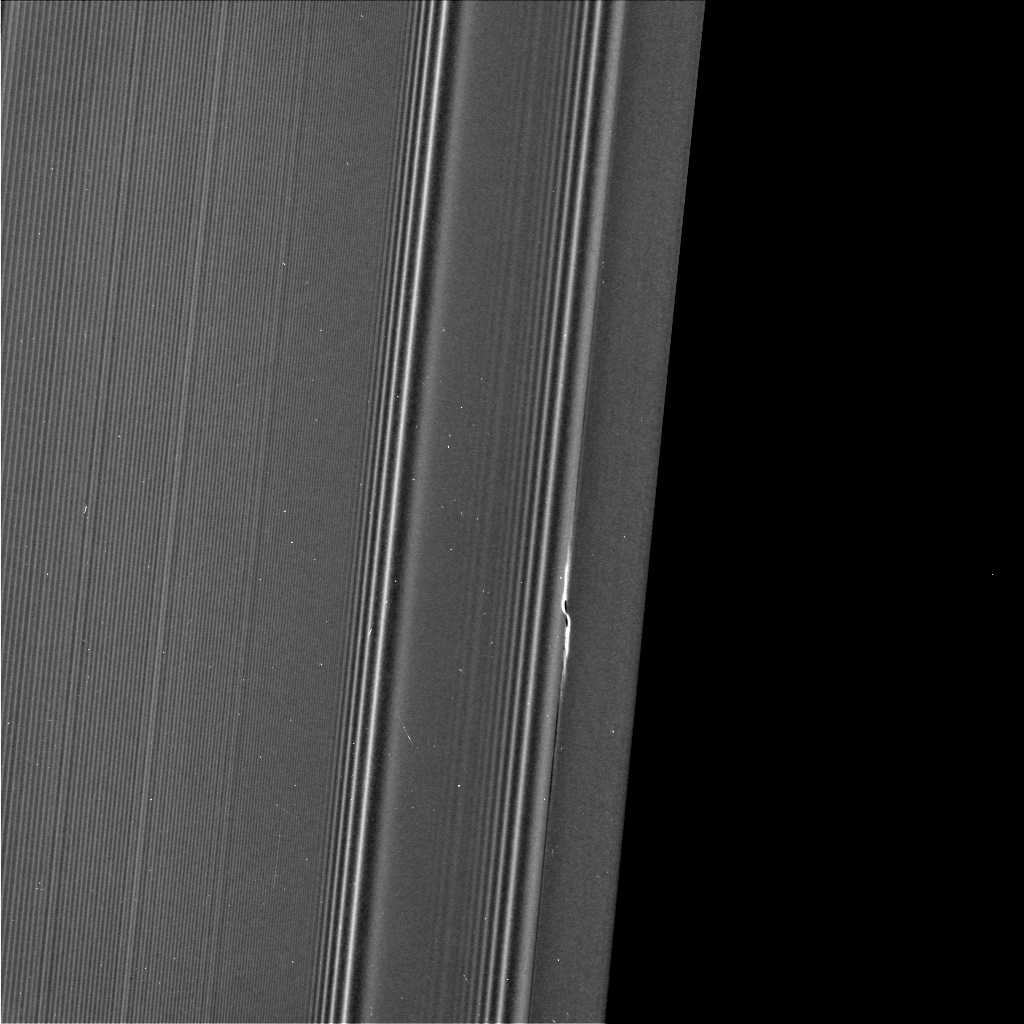

‘Earhart’ Propeller in Saturn’s A Ring

The propeller informally named “Earhart” is seen in this view from NASA’s Cassini spacecraft at much higher resolution than ever before. This view, obtained on March 22, 2017, is the second time Cassini has deliberately targeted an individual propeller for close-up viewing during its ring-grazing orbits, after its images of Santos-Dumont (PIA21433) a month earlier. The biggest known propeller, informally named “Bleriot,” is slated for the third and final propeller close-up in April 2017.

Propellers are disturbances in the ring caused by a central moonlet. The moonlet itself would be a few pixels wide in this view, but it is difficult to distinguish from (and may be obscured by) the disturbed ring material that surrounds it. (See PIA20525 for more info on propellers.)

The detailed structure of the Earhart propeller, as seen here, differs from that of Santos-Dumont. It is not clear whether these differences have to do with intrinsic differences between Earhart and Santos-Dumont, or whether they have to do with different viewing angles or differences in where the propellers were imaged in their orbits around Saturn.

Earhart is situated very close to the 200-mile-wide (320-kilometer-wide) Encke Gap, which is held open by the much larger moon Pan. In this view, half of the Encke Gap is visible as the dark region at right.

The gap and the propeller are a study in contrasts. The propeller is nothing more than Earhart’s attempt to open a gap like Encke using its gravity. However, Earhart’s attempt is thwarted by the mass of the ring, which fills in the nascent gap before it can extend very far. Pan is a few thousand times more massive than Earhart, which enables it to maintain a gap that extends all the way around the ring.

To the left of the propeller are wave features in the rings caused by the moons Pandora, Prometheus and Pan.

The visible-light image was acquired by the Cassini narrow-angle camera at a distance of 69,183 miles (111,340 kilometers) from the propeller feature. Image scale is 0.4 mile (670 meters) per pixel in the radial, or outward-from-Saturn, direction. The view looks toward the sunlit side of the rings.

The Cassini mission is a cooperative project of NASA, ESA (the European Space Agency) and the Italian Space Agency. The Jet Propulsion Laboratory, a division of the California Institute of Technology in Pasadena, manages the mission for NASA’s Science Mission Directorate, Washington. The Cassini orbiter and its two onboard cameras were designed, developed and assembled at JPL. The imaging operations center is based at the Space Science Institute in Boulder, Colorado.

Credit: NASA/JPL-Caltech/Space Science Institute